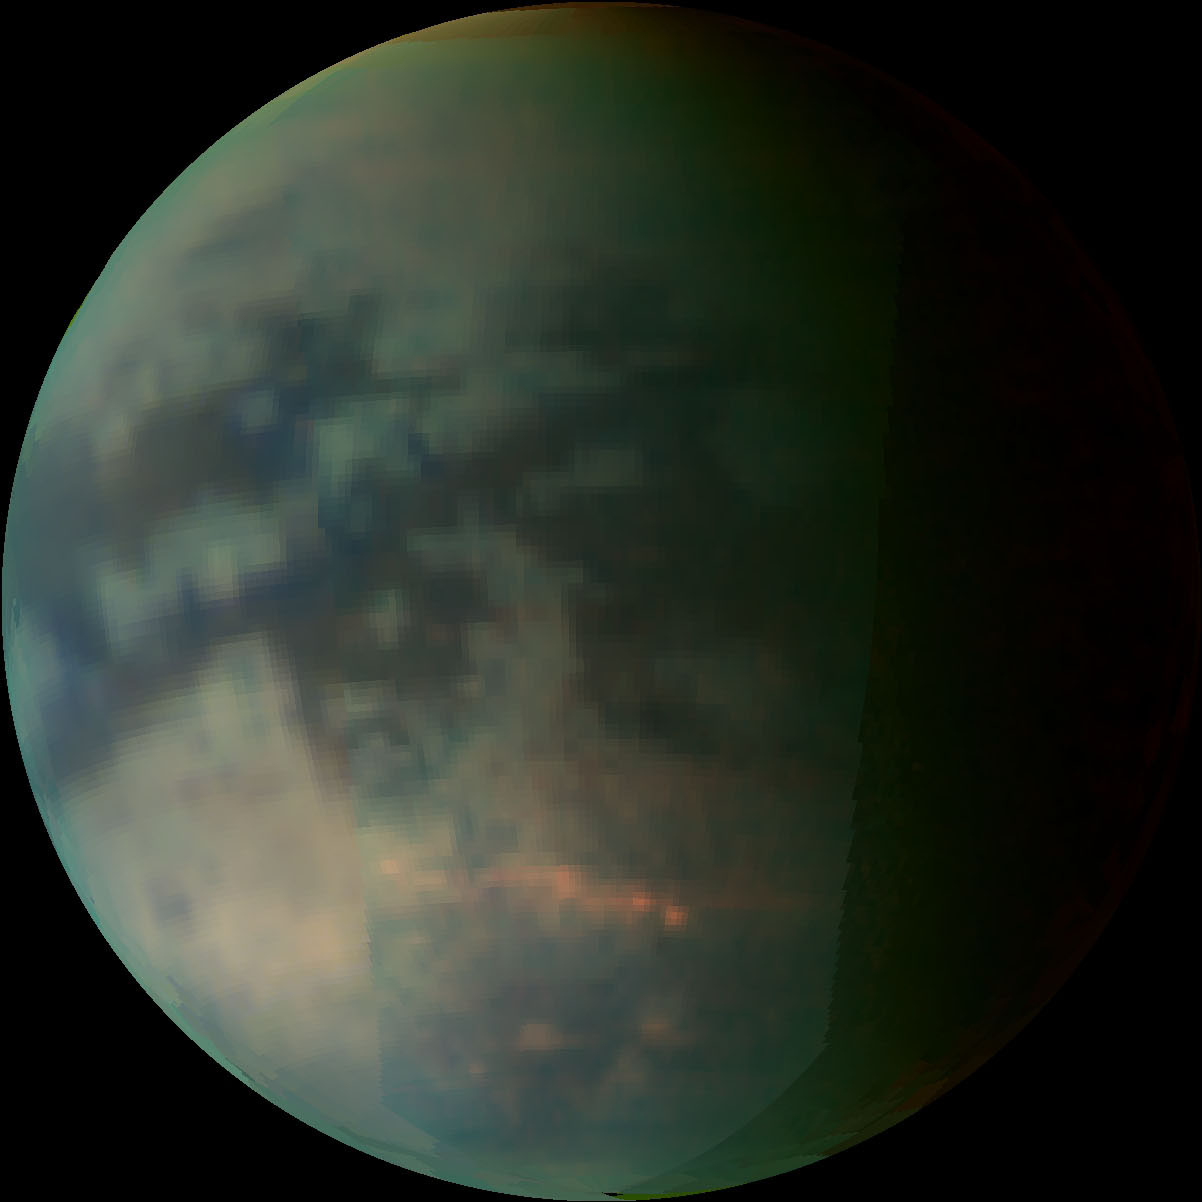

Clouds over Titan

This image depicts Saturn’s moon Titan as seen by the visual and infrared mapping spectrometer after closest approach on a July 22, 2006, flyby.

The image was generated using the 5 micron wavelength for red, the 2 micron wavelength for green and the 1.2 micron wavelength for blue. The clouds, circled in the annotated version, are of the type seen previously and reported in the journal Science. The image shows the clouds spreading out along the 40-degree-south latitude line.

This image was taken at 160,000 kilometers (99,000 miles) from Titan.

The Cassini-Huygens mission is a cooperative project of NASA, the European Space Agency and the Italian Space Agency. The Jet Propulsion Laboratory, a division of the California Institute of Technology in Pasadena, manages the mission for NASA’s Science Mission Directorate, Washington, D.C. The Cassini orbiter was designed, developed and assembled at JPL. The Visual and Infrared Mapping Spectrometer team is based at the University of Arizona where this image was produced.

Credit: NASA/JPL/University of Arizona